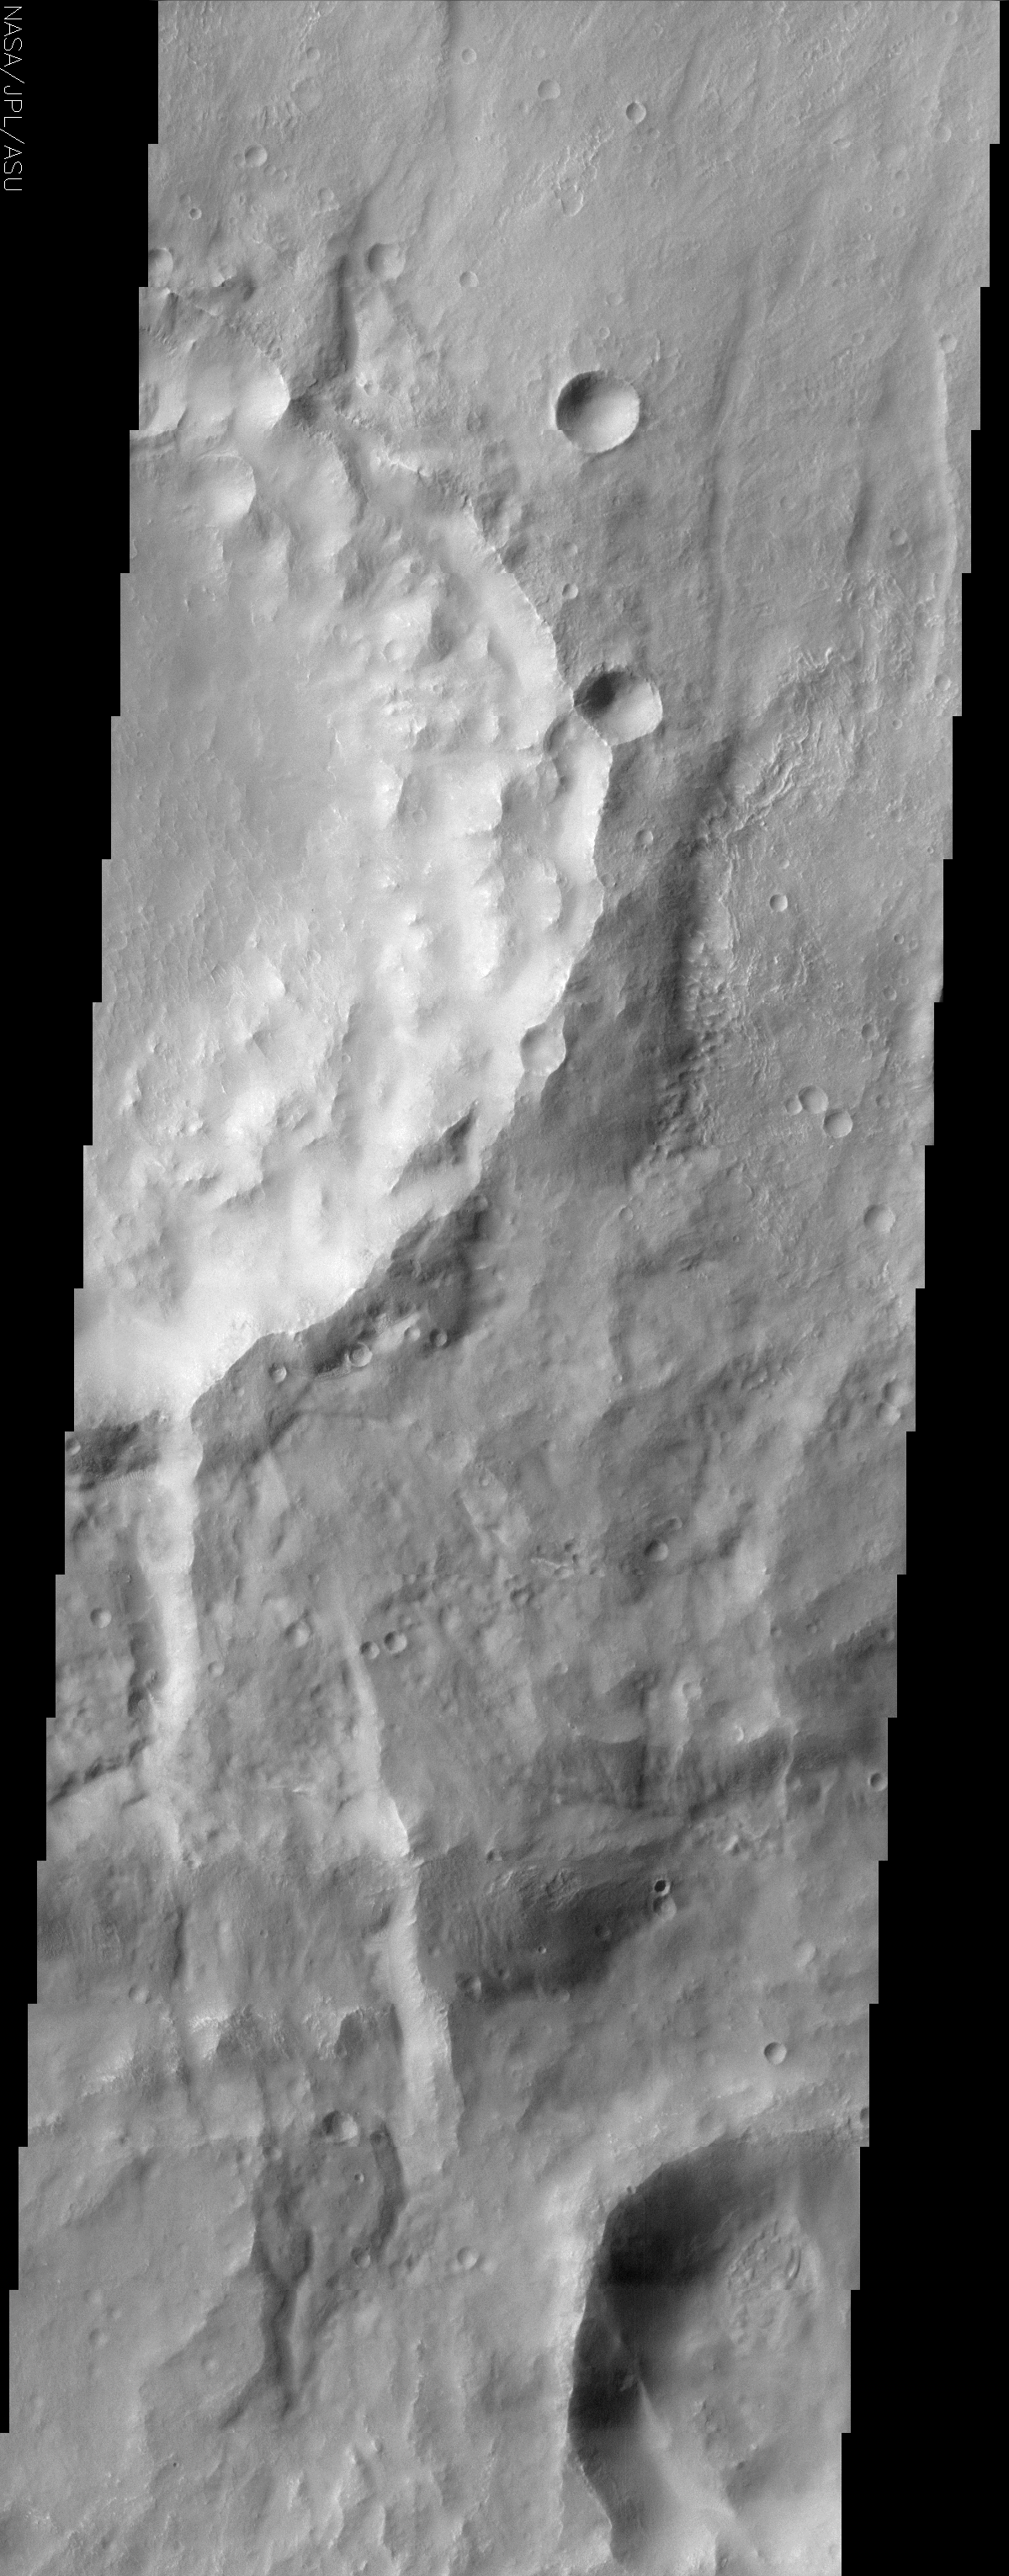

Claritas Fossae

(Released 20 June 2002)

The Science
The eastern rim of this unnamed crater in Claritas Fossae is very degraded. This indicates that this crater is very ancient and has been subjected to erosion and subsequent bombardment from other impactors such as asteroids and comets. One of these later (younger) craters is seen in the upper right of this image superimposed upon the older crater rim material. Note that this smaller younger crater rim is sharper and more intact than the older crater rim. This region is also mantled with a blanket of dust. This dust mantle causes the underlying topography to take on a more subdued appearance.
The Story
Not every crater on Mars has a name. The one in this image doesn’t. What would you name it if you could?

That’s what planetary scientists ask themselves when they come across such features. If they think of a good name, they can submit it for approval to a group of world astronomers who are members of the International Astronomical Union. There are special rules, though, so not any name can be selected. The selection committee especially wants to make sure that all world cultures are represented.

While this crater may not have a name, the region it lies in does. It is called Claritas Fossae. “Claritas” is the Latin word for “bright.” “Fossae” are long, narrow, shallow depressions that mark the region. You can see these best in the context image to the right.

You can tell just by looking at this crater that it is very ancient. Its rim is very degraded from erosion and bombardment from other impactors such as asteroids and comets. Compare its roughened rim to the smoother outline of the small crater on the rim’s edge (upper right). The smoother rim of the small one means that it is considerably younger than its older, choppier neighbor. You know it was certainly created after the large crater because it lies on top of the rim.

Other than the old and young generations of craters, the surface looks pretty uniform in hue and perhaps even a little dull. That’s because a coating of dust lies over the area, masking some of the contrasts in terrain that might lie beneath.

Credit: NASA/JPL/Arizona State University